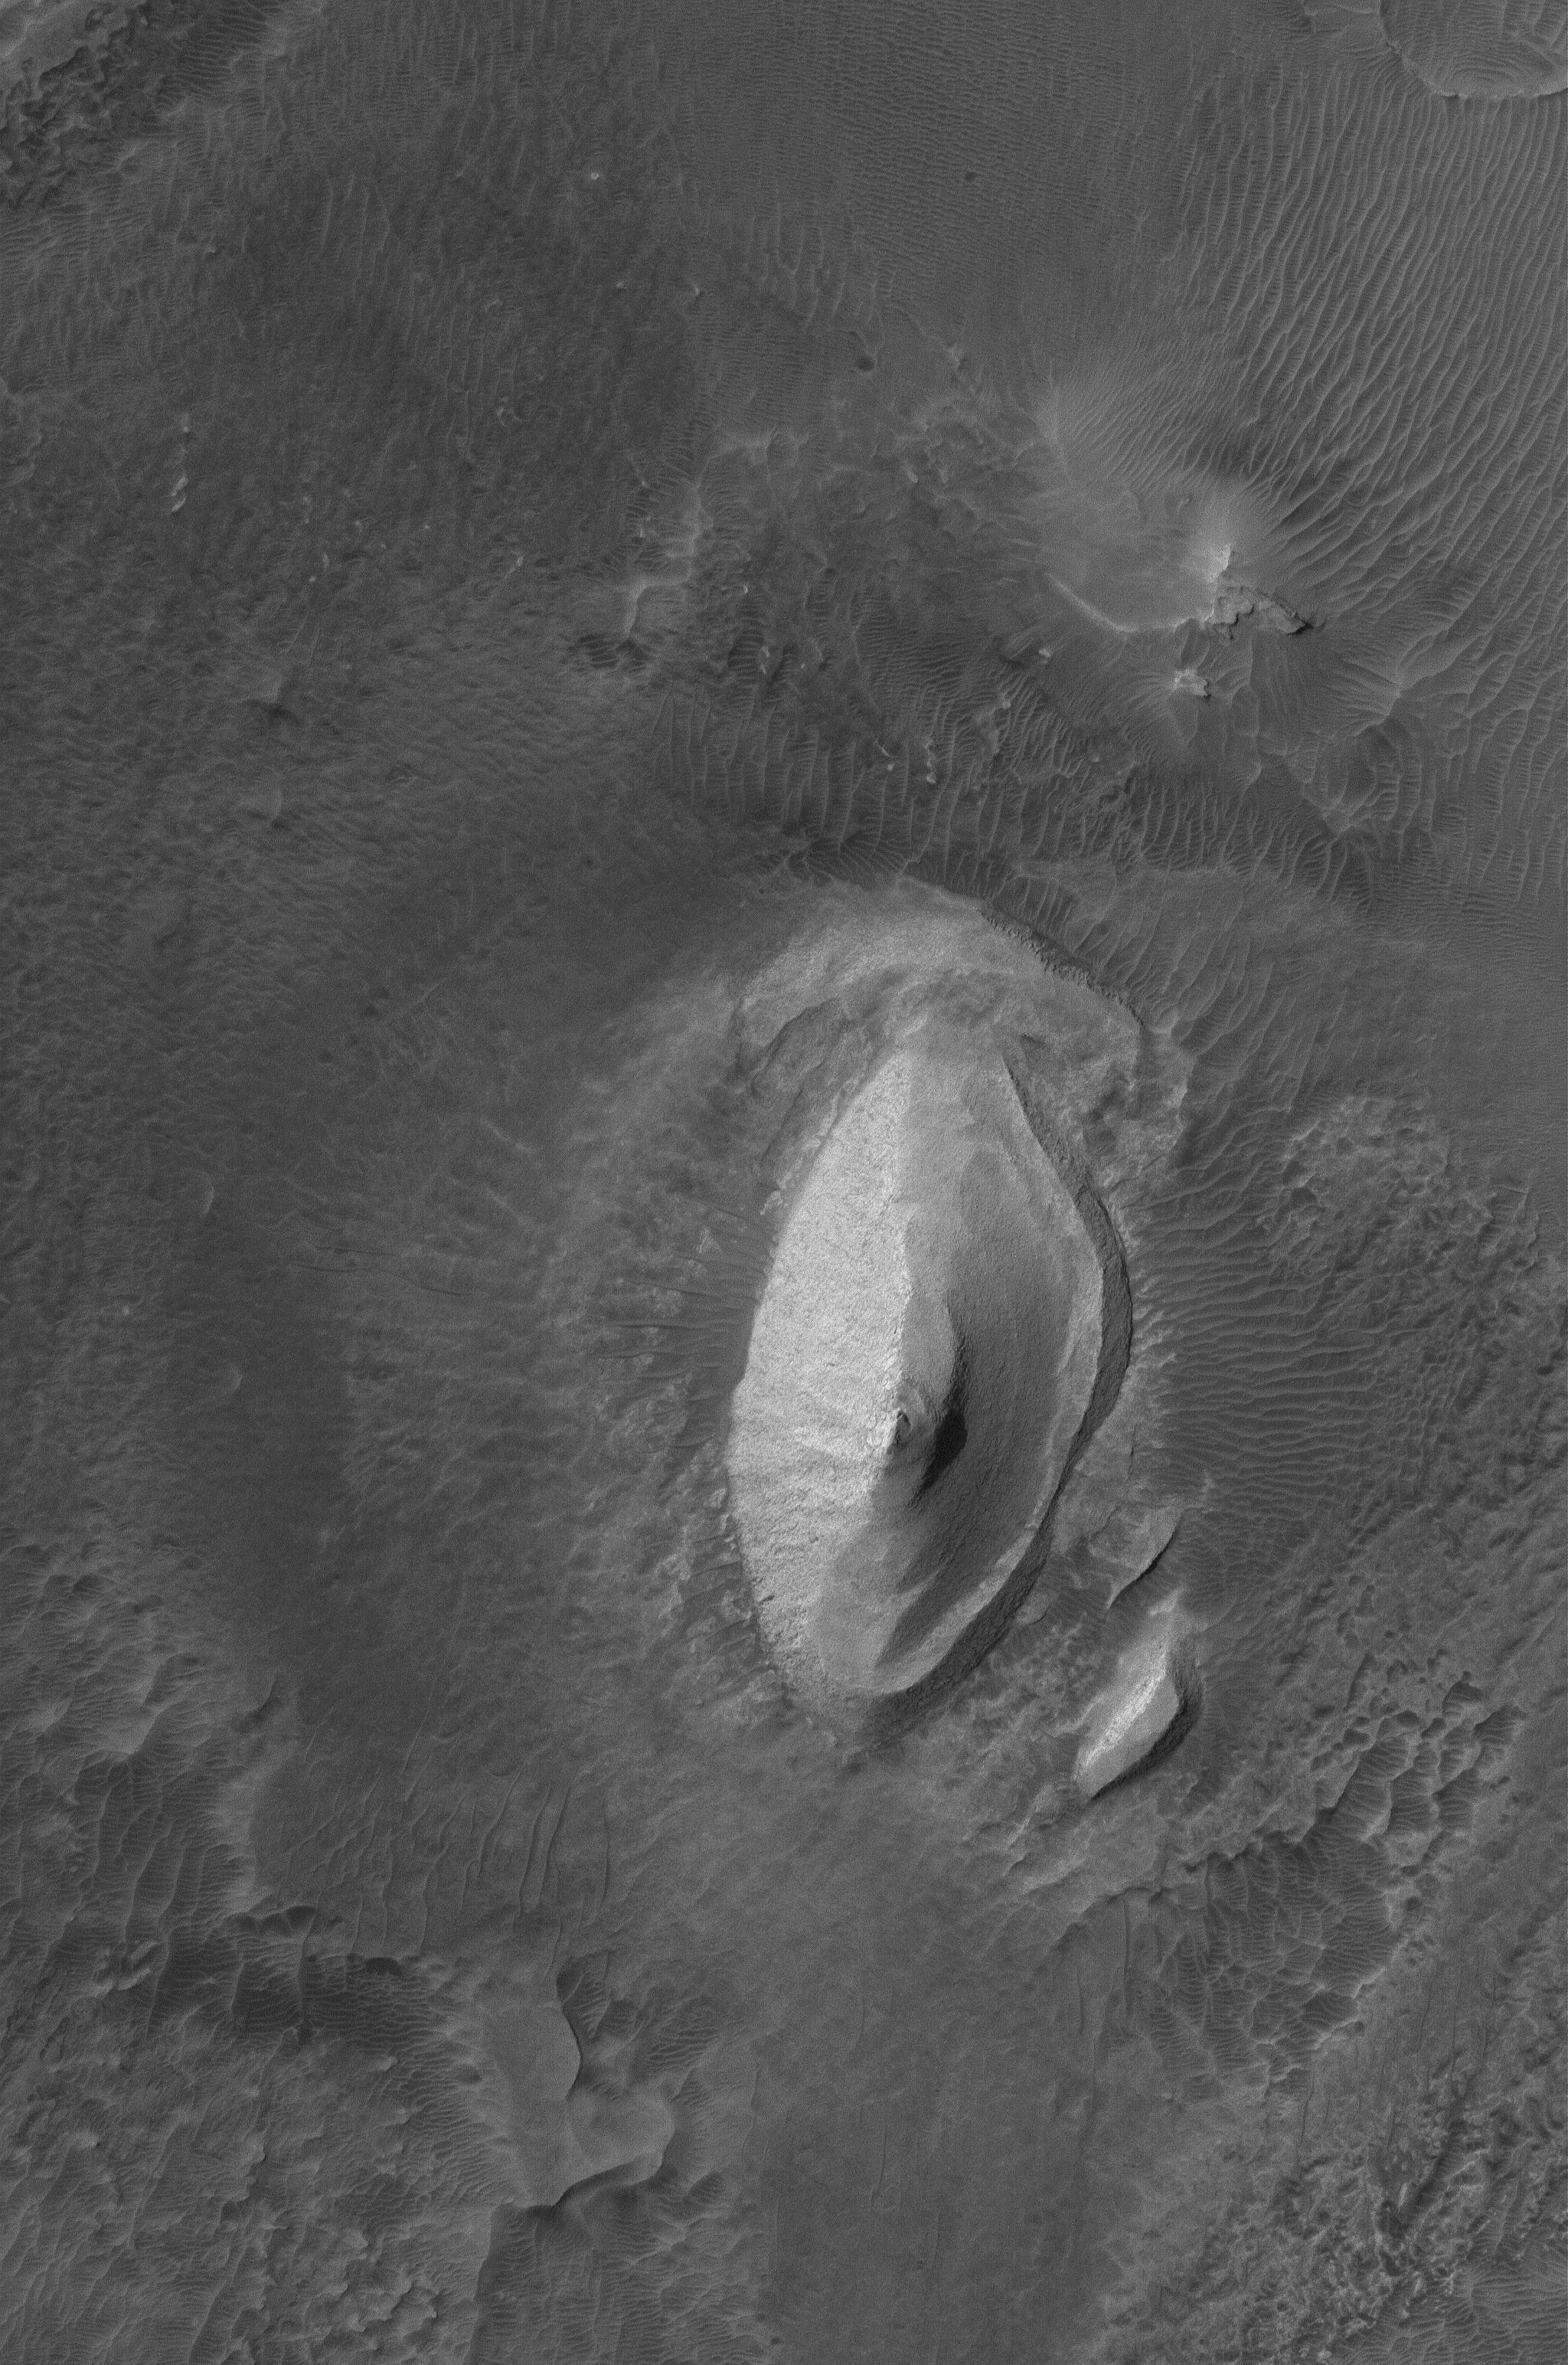

Bright Iani

9 August 2006
This Mars Global Surveyor (MGS) Mars Orbiter Camera (MOC) image shows a knob of light-toned, layered rock exposed by erosion in the Iani Chaos region of Mars. Owing to its similarity to other light-toned rock outcrops on Mars, this may be a remnant of a once more extensive sedimentary rock formation.

Location near: 1.6°S, 18.2°W
Image width: ~3 km (~1.9 mi)
Illumination from: upper left
Season: Southern Autumn

Credit: NASA/JPL/Malin Space Science Systems